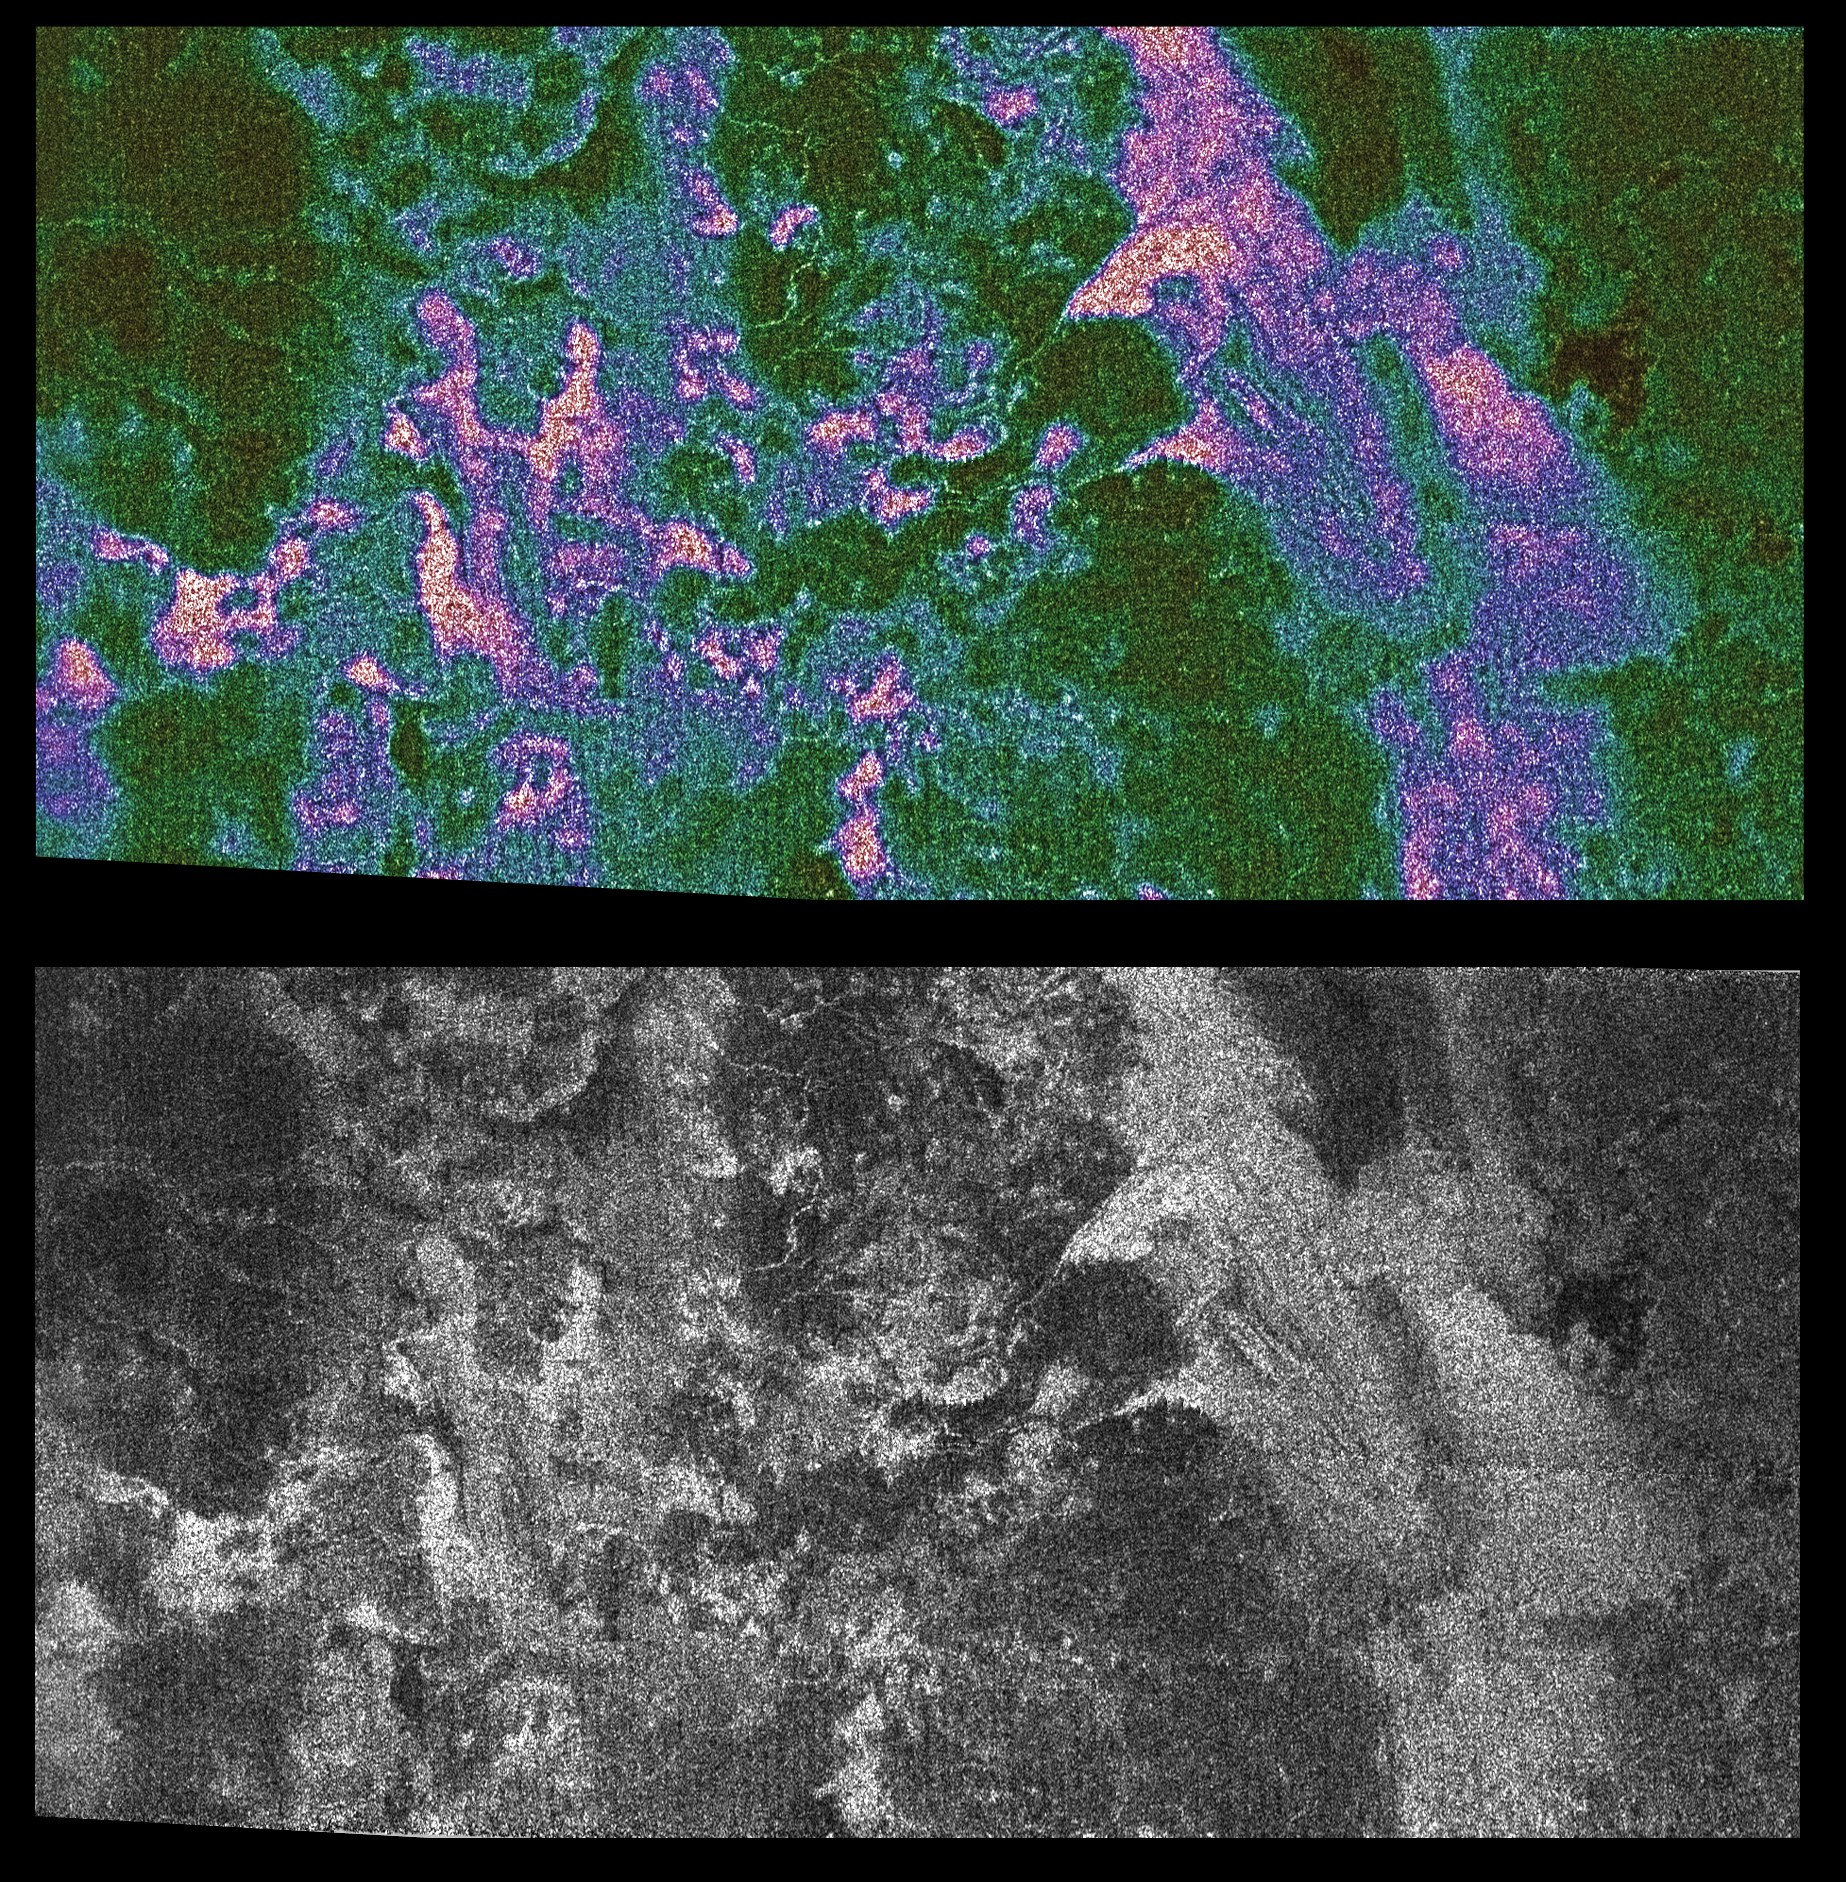

Radar Shows Titan Live and in Color

Saturn’s moon Titan shows a sharp contrast between its smooth and rough edges in a new false-color radar image.

To provide a better perspective of the surface features, the color image is shown alongside a black and white image that was previously released. To read the full caption for the black and white image click here PIA06988.

In the new color image, brighter areas may correspond to rougher terrains, slopes facing the radar, or different materials. The pink colors enhance smaller details on the surface, while the green color represents smoother areas. Winding linear features that cut across dark areas may be ridges or channels, although their nature is not yet understood. A large dark circular feature is seen at the western (top left) end of the image, but very few features on Titan resembling fresh impact craters are seen.

The area shown is in the northern hemisphere of Titan and is about 150 kilometers (93 miles) wide by 300 kilometers (186 miles) long. The image is a part of a larger strip created from data taken on Oct. 26, 2004, when the Cassini spacecraft flew approximately 1,200 kilometers (745 miles) above Titan’s surface.

The Cassini-Huygens mission is a cooperative project of NASA, the European Space Agency and the Italian Space Agency. The Jet Propulsion Laboratory, a division of the California Institute of Technology in Pasadena, manages the Cassini-Huygens mission for NASA’s Science Mission Directorate, Washington, D.C. The Cassini orbiter was designed, developed and assembled at JPL. The radar instrument team is based at JPL.

Credit: NASA/JPL-Caltech/ASI